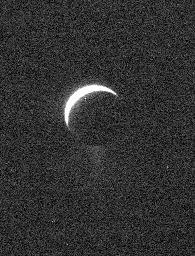

Out of the Noise

A ghostly view of Enceladus reveals the specter of the moon’s icy plume of fine particles. Scientists continue to monitor the plume, where mission planning allows, using the Cassini spacecraft’s imaging cameras.

This view looks toward northern latitudes on the trailing hemisphere of Enceladus (505 kilometers, or 314 miles across). North is up.

The image was taken with the Cassini spacecraft narrow-angle camera using a spectral filter sensitive to wavelengths of ultraviolet light centered at 338 nanometers on Oct. 31, 2006. Cassini was then at a distance of approximately 1.4 million kilometers (900,000 miles) from Enceladus and at a Sun-Enceladus-spacecraft, or phase, angle of 148 degrees. Image scale is 8 kilometers (5 miles) per pixel.

Credit: NASA/JPL/Space Science Institute